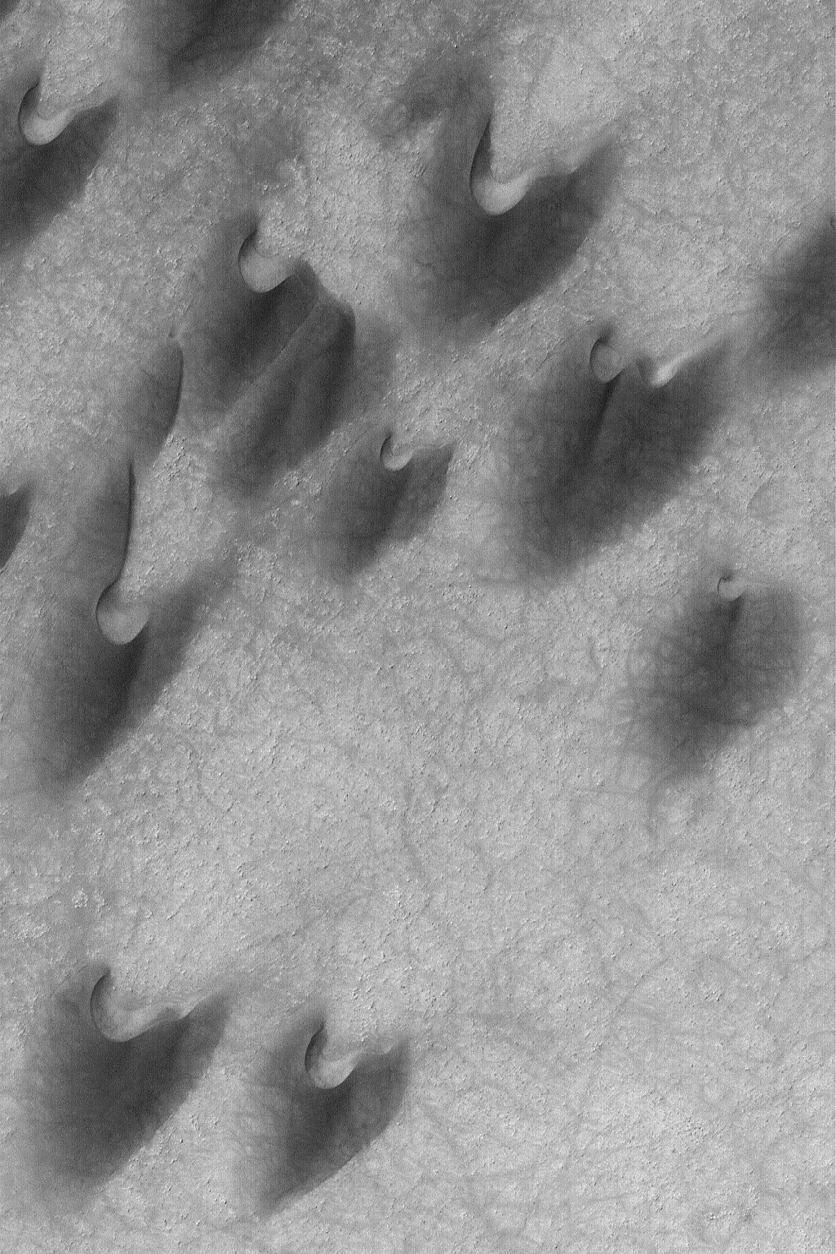

Arkhangelsky Dunes

29 April 2004
These dark-toned barchan sand dunes in Arkhangelsky Crater were viewed by the Mars Global Surveyor (MGS) Mars Orbiter Camera (MOC) in late southern summer on 17 February 2004. Hundreds of narrow, dark streaks crisscross the dunes and the interdune terrain; these were most likely formed by the disruption of fine sediment by passing dust devils. The dune field is located near 41.2°S, 25.0°W, and is illuminated by sunlight from the upper left. Dune horns and slip faces indicate that the dominant winds blow from the southwest (lower left). The picture covers an area about 3 km (1.9 mi) across.

Credit: NASA/JPL/Malin Space Science Systems